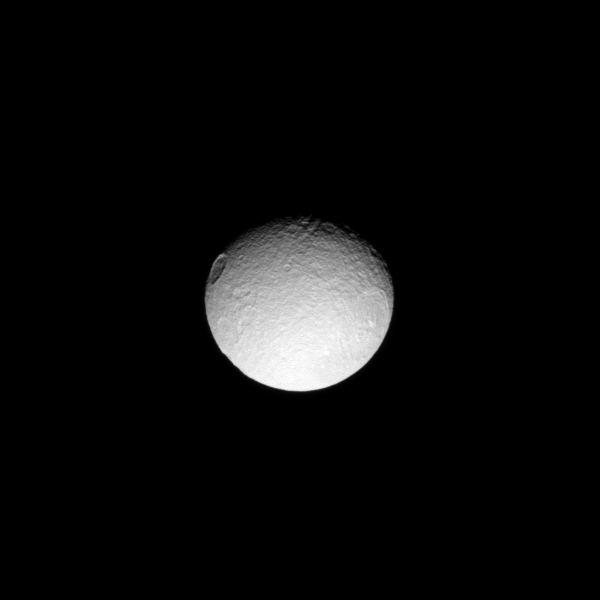

Odysseus and Penelope

Two large craters named after characters in Homer’s Odyssey take the stage in this scene on Saturn’s moon Tethys.

The crater on the right is the Odysseus crater (450 kilometers, or 280 miles across). The one on the left is Penelope, named after the wife of Odysseus. See PIA08149 to learn more.

This view looks toward the anti-Saturn side of Tethys (1062 kilometers, or 660 miles across). North on Tethys is up and rotated 44 degrees to the right. The image was taken in visible light with the Cassini spacecraft narrow-angle camera on April 12, 2009. The view was acquired at a distance of approximately 931,000 kilometers (578,000 miles) from Tethys and at a Sun-Tethys-spacecraft, or phase, angle of 33 degrees. Image scale is 6 kilometers (4 miles) per pixel.

The Cassini-Huygens mission is a cooperative project of NASA, the European Space Agency and the Italian Space Agency. The Jet Propulsion Laboratory, a division of the California Institute of Technology in Pasadena, manages the mission for NASA’s Science Mission Directorate, Washington, D.C. The Cassini orbiter and its two onboard cameras were designed, developed and assembled at JPL. The imaging operations center is based at the Space Science Institute in Boulder, Colo.

Credit: NASA/JPL/Space Science Institute